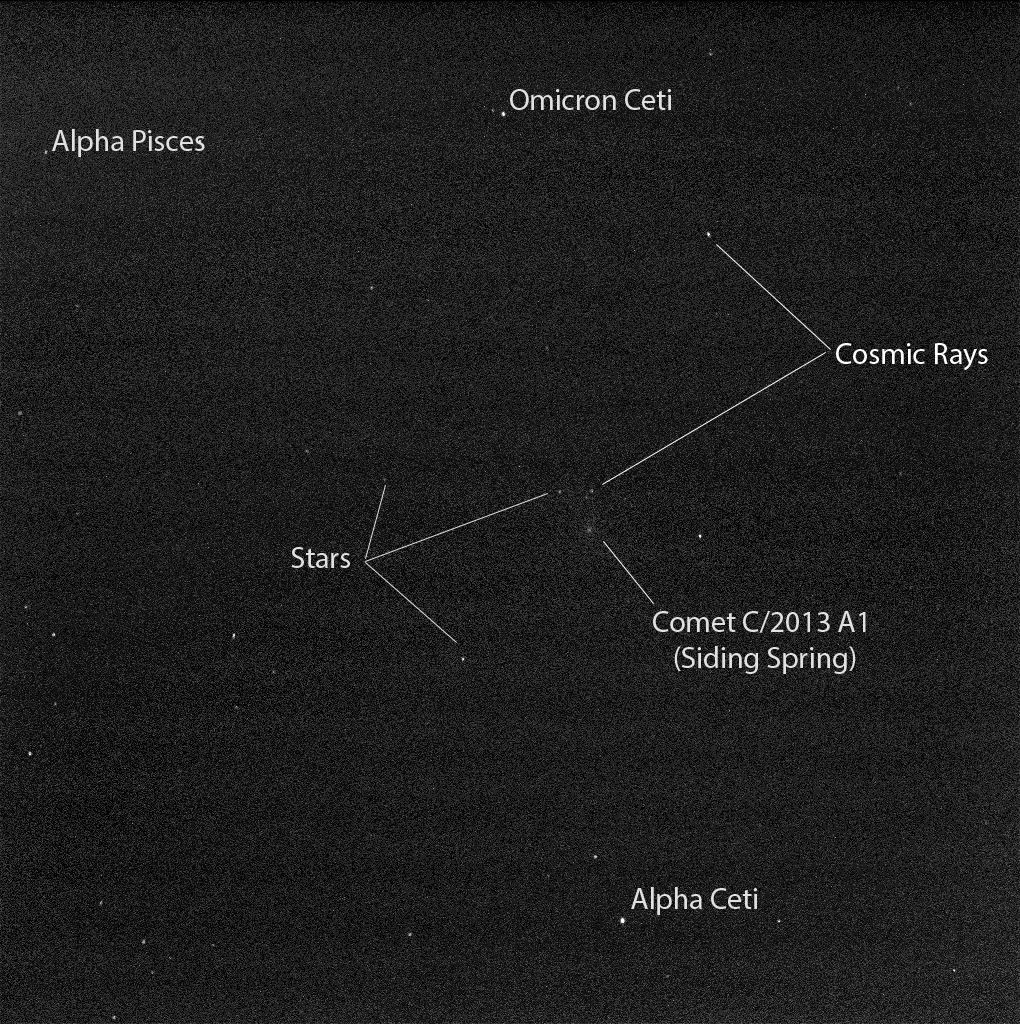

Mars Rover Opportunity’s View of Passing Comet (Short Exposure)

Figure A

Researchers used the panoramic camera (Pancam) on NASA’s Mars Exploration Rover Opportunity to capture this 10-second-exposure view of comet C/2013 A1 Siding Spring as it passed near Mars on Oct. 19, 2014.

This image was taken about two-and-a-half hours before the closest approach of the comet’s nucleus to Mars. The sky was still relatively dark, before Martian dawn. At the time of closest approach, the morning sky was too bright for observation of the comet.

The comet, some nearby stars, and some effects of cosmic rays hitting the camera’s light detector are labeled. Figure A is an unannotated version of the image.

The image has been processed by removal of detector artifacts and slight twilight glow. The duration of the exposure resulted in a 2.5-pixel smear from rotation of Mars.

A Martian dust storm to the west of Opportunity hampered visibility somewhat on Oct. 19, compared to the sky over Opportunity a week earlier.

Credit: NASA/JPL-Caltech/Cornell Univ./ASU/TAMU